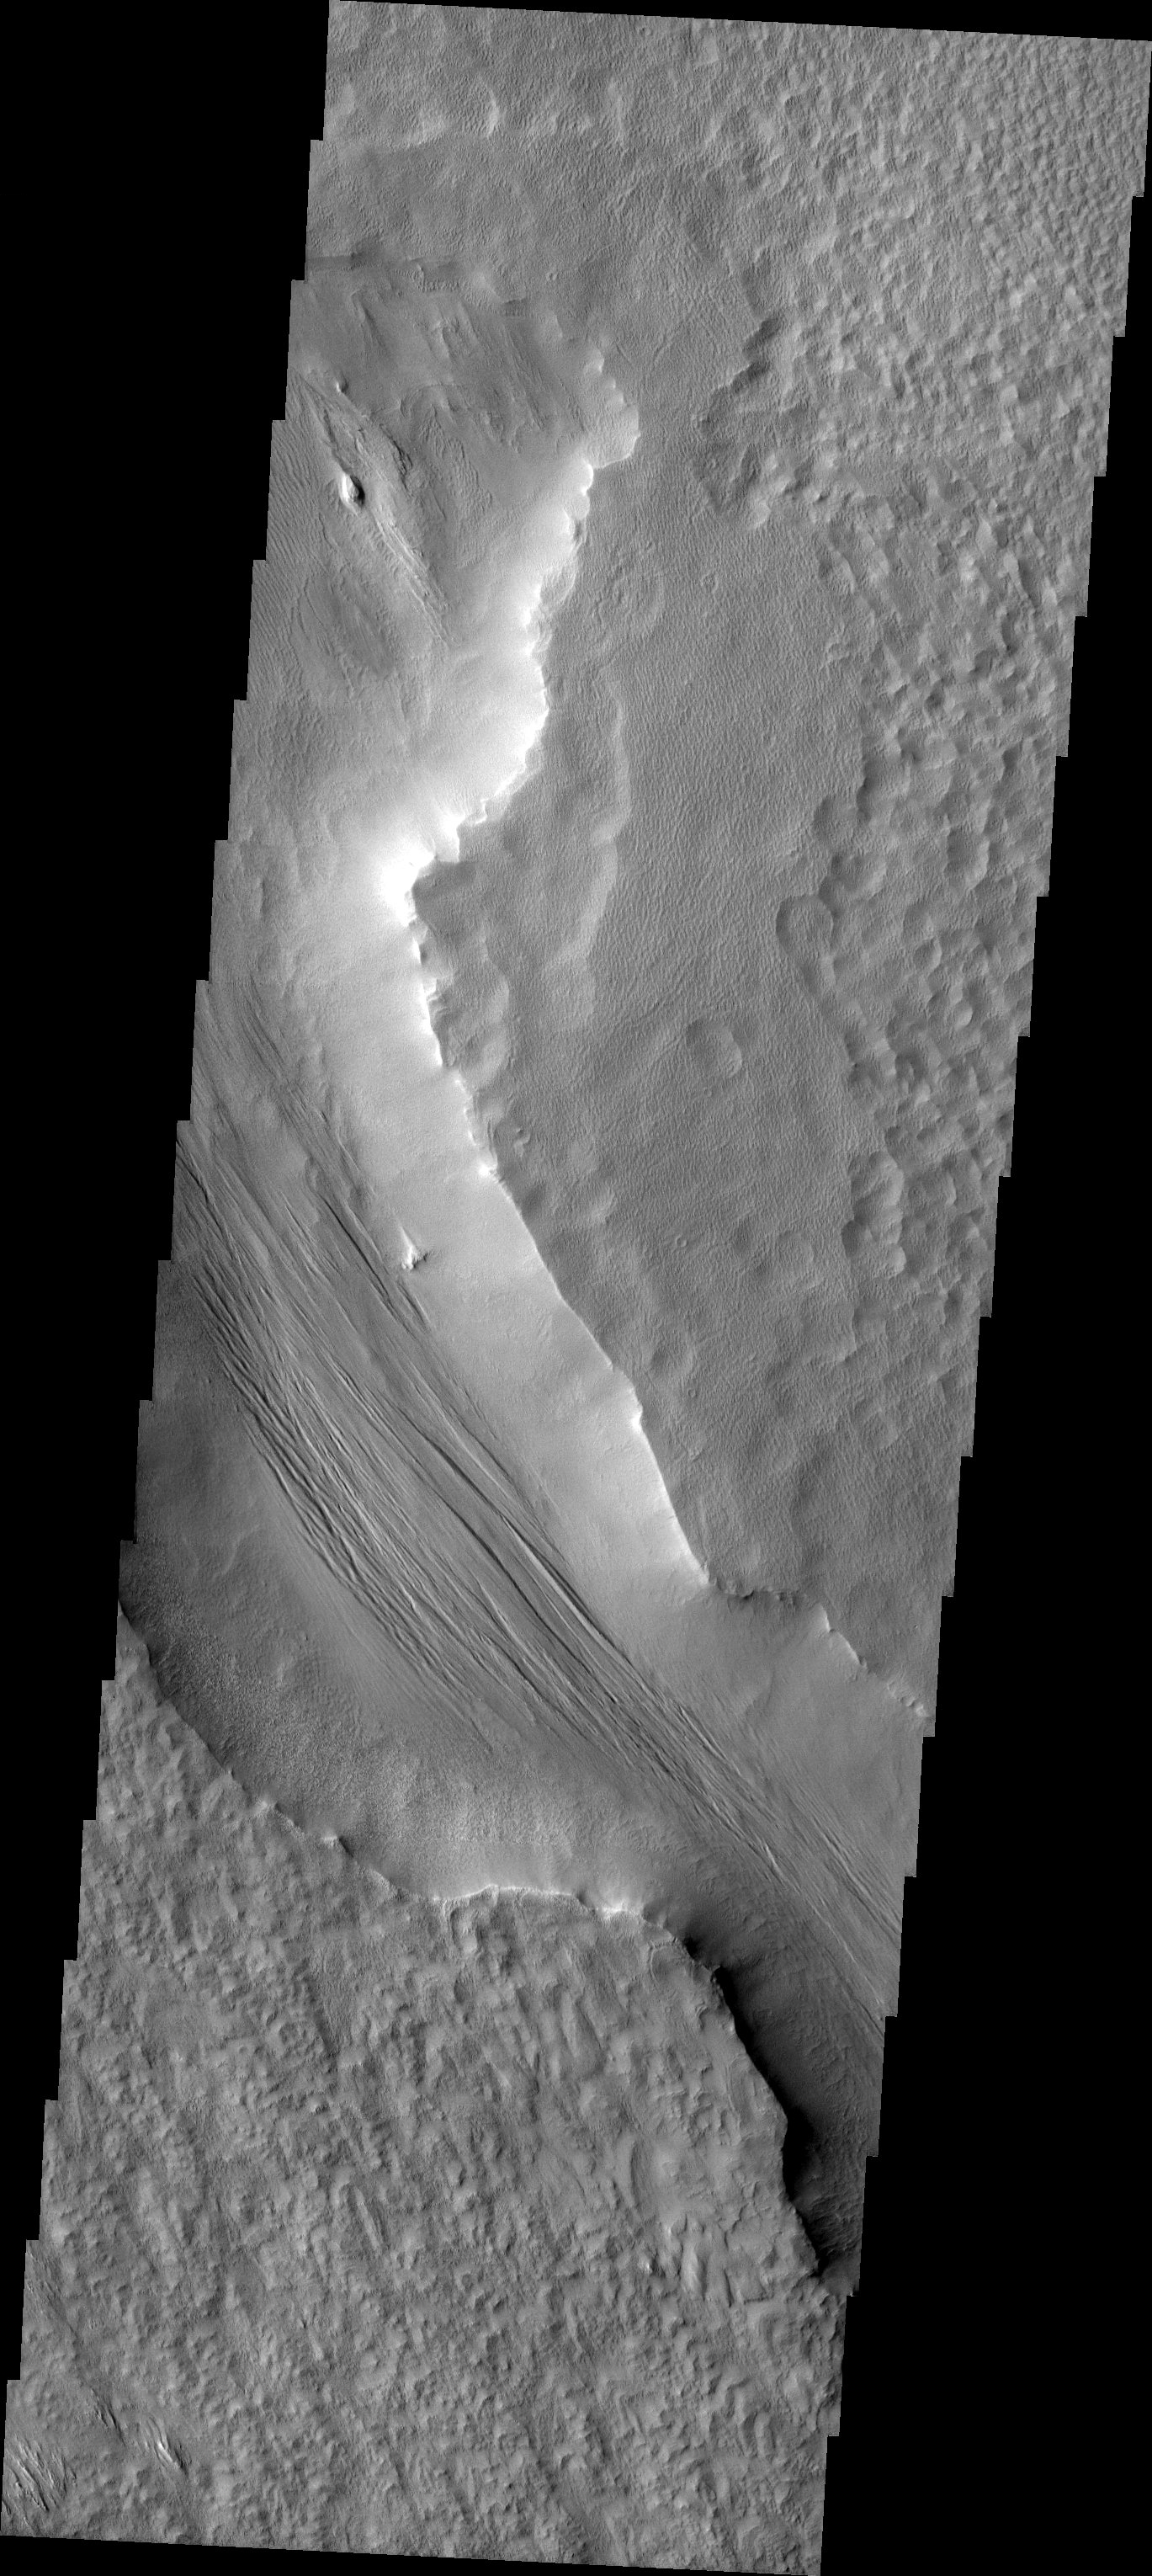

Channel Floor Yardangs

Released 19 July 2004

The atmosphere of Mars is a dynamic system. Water-ice clouds, fog, and hazes can make imaging the surface from space difficult. Dust storms can grow from local disturbances to global sizes, through which imaging is impossible. Seasonal temperature changes are the usual drivers in cloud and dust storm development and growth.

Eons of atmospheric dust storm activity has left its mark on the surface of Mars. Dust carried aloft by the wind has settled out on every available surface; sand dunes have been created and moved by centuries of wind; and the effect of continual sand-blasting has modified many regions of Mars, creating yardangs and other unusual surface forms.

The yardangs in this image are forming in channel floor deposits. The channel itself is funneling the wind to cause the erosion.

Image information: VIS instrument. Latitude 4.5, Longitude 229.7 East (133.3 West). 19 meter/pixel resolution.

Note: this THEMIS visual image has not been radiometrically nor geometrically calibrated for this preliminary release. An empirical correction has been performed to remove instrumental effects. A linear shift has been applied in the cross-track and down-track direction to approximate spacecraft and planetary motion. Fully calibrated and geometrically projected images will be released through the Planetary Data System in accordance with Project policies at a later time.

NASA’s Jet Propulsion Laboratory manages the 2001 Mars Odyssey mission for NASA’s Office of Space Science, Washington, D.C. The Thermal Emission Imaging System (THEMIS) was developed by Arizona State University, Tempe, in collaboration with Raytheon Santa Barbara Remote Sensing. The THEMIS investigation is led by Dr. Philip Christensen at Arizona State University. Lockheed Martin Astronautics, Denver, is the prime contractor for the Odyssey project, and developed and built the orbiter. Mission operations are conducted jointly from Lockheed Martin and from JPL, a division of the California Institute of Technology in Pasadena.

Credit: NASA/JPL/Arizona State University